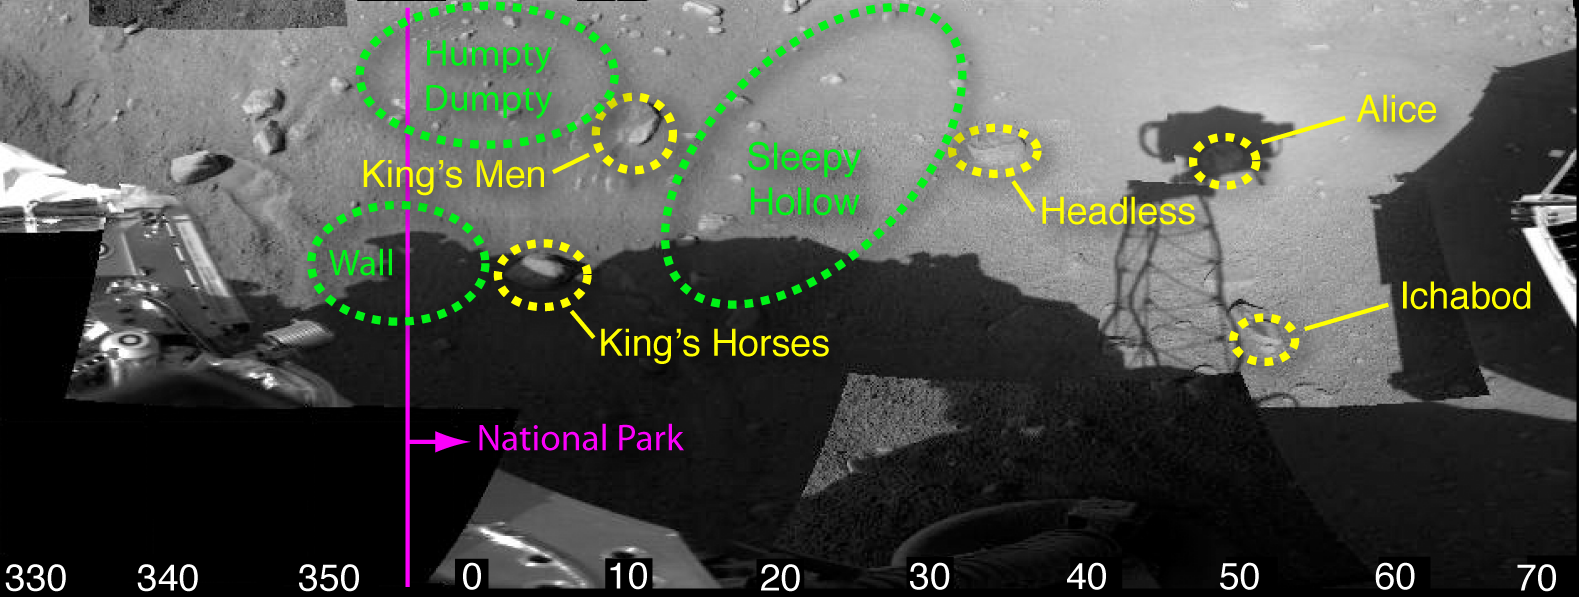

A Fairy-Tale Landscape

Fun, fairy-tale nicknames have been assigned to features in this animated view of the workspace reachable by the robotic arm of NASA’s Phoenix Mars Lander. For example, “Sleepy Hollow” denotes a trench and “Headless” designates a rock.

A “National Park,” marked by purple text and a purple arrow, has been set aside for protection until scientists and engineers have tested the operation of the robotic scoop. First touches with the scoop will be to the left of the “National Park” line.

Scientists use such informal names for easy identification of features of interest during the mission.

In this view, rocks are circled in yellow, other areas of interest in green. The images were taken by the lander’s 7-foot mast camera, called the Surface Stereo Imager.

The Phoenix Mission is led by the University of Arizona, Tucson, on behalf of NASA. Project management of the mission is by NASA’s Jet Propulsion Laboratory, Pasadena, Calif. Spacecraft development is by Lockheed Martin Space Systems, Denver.

Photojournal Note: As planned, the Phoenix lander, which landed May 25, 2008 23:53 UTC, ended communications in November 2008, about six months after landing, when its solar panels ceased operating in the dark Martian winter.

Credit: NASA/JPL-Caltech/University of Arizona